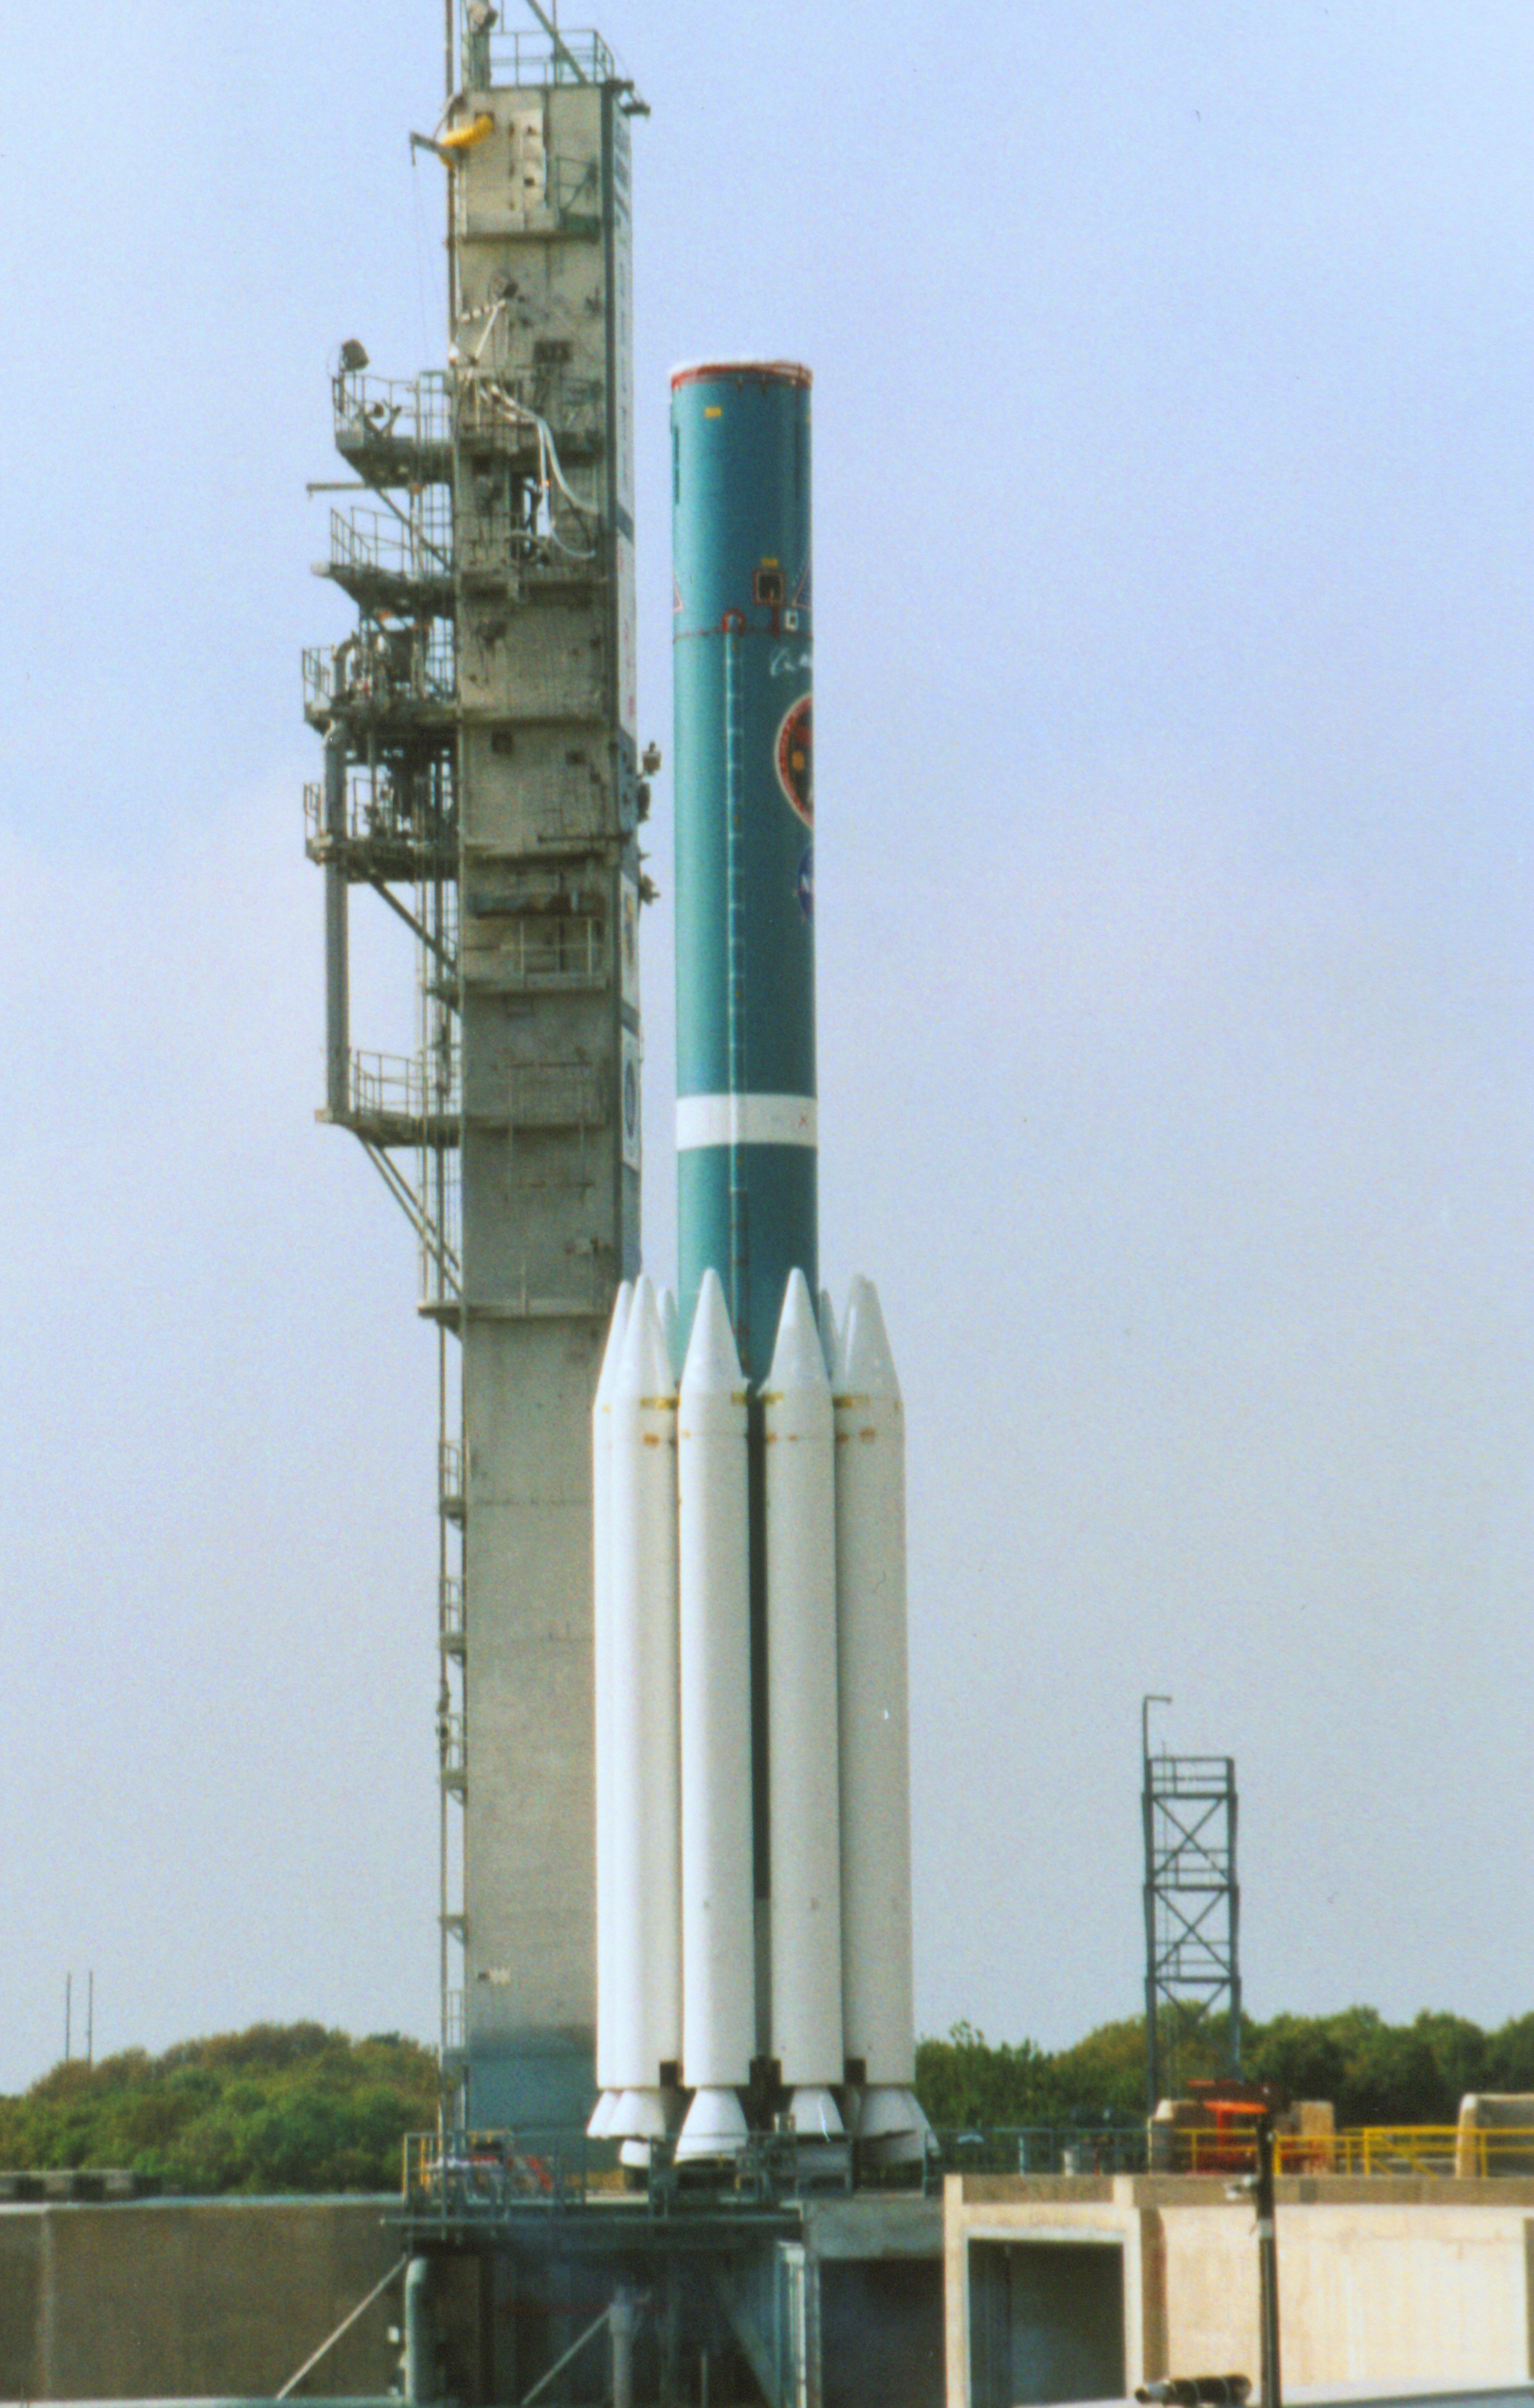

The Rocket that Didn't Launch Spitzer

A Delta II rocket, initially intended to launch the Spitzer Space Telescope on April 18, 2003. However, due to additional engineering tests that were needed on the rocket, the launch was delayed and the rocket was instead used to launch a Mars mission. Spitzer launched on a different rocket on August 25, 2003.

Credit: NASA/KSC